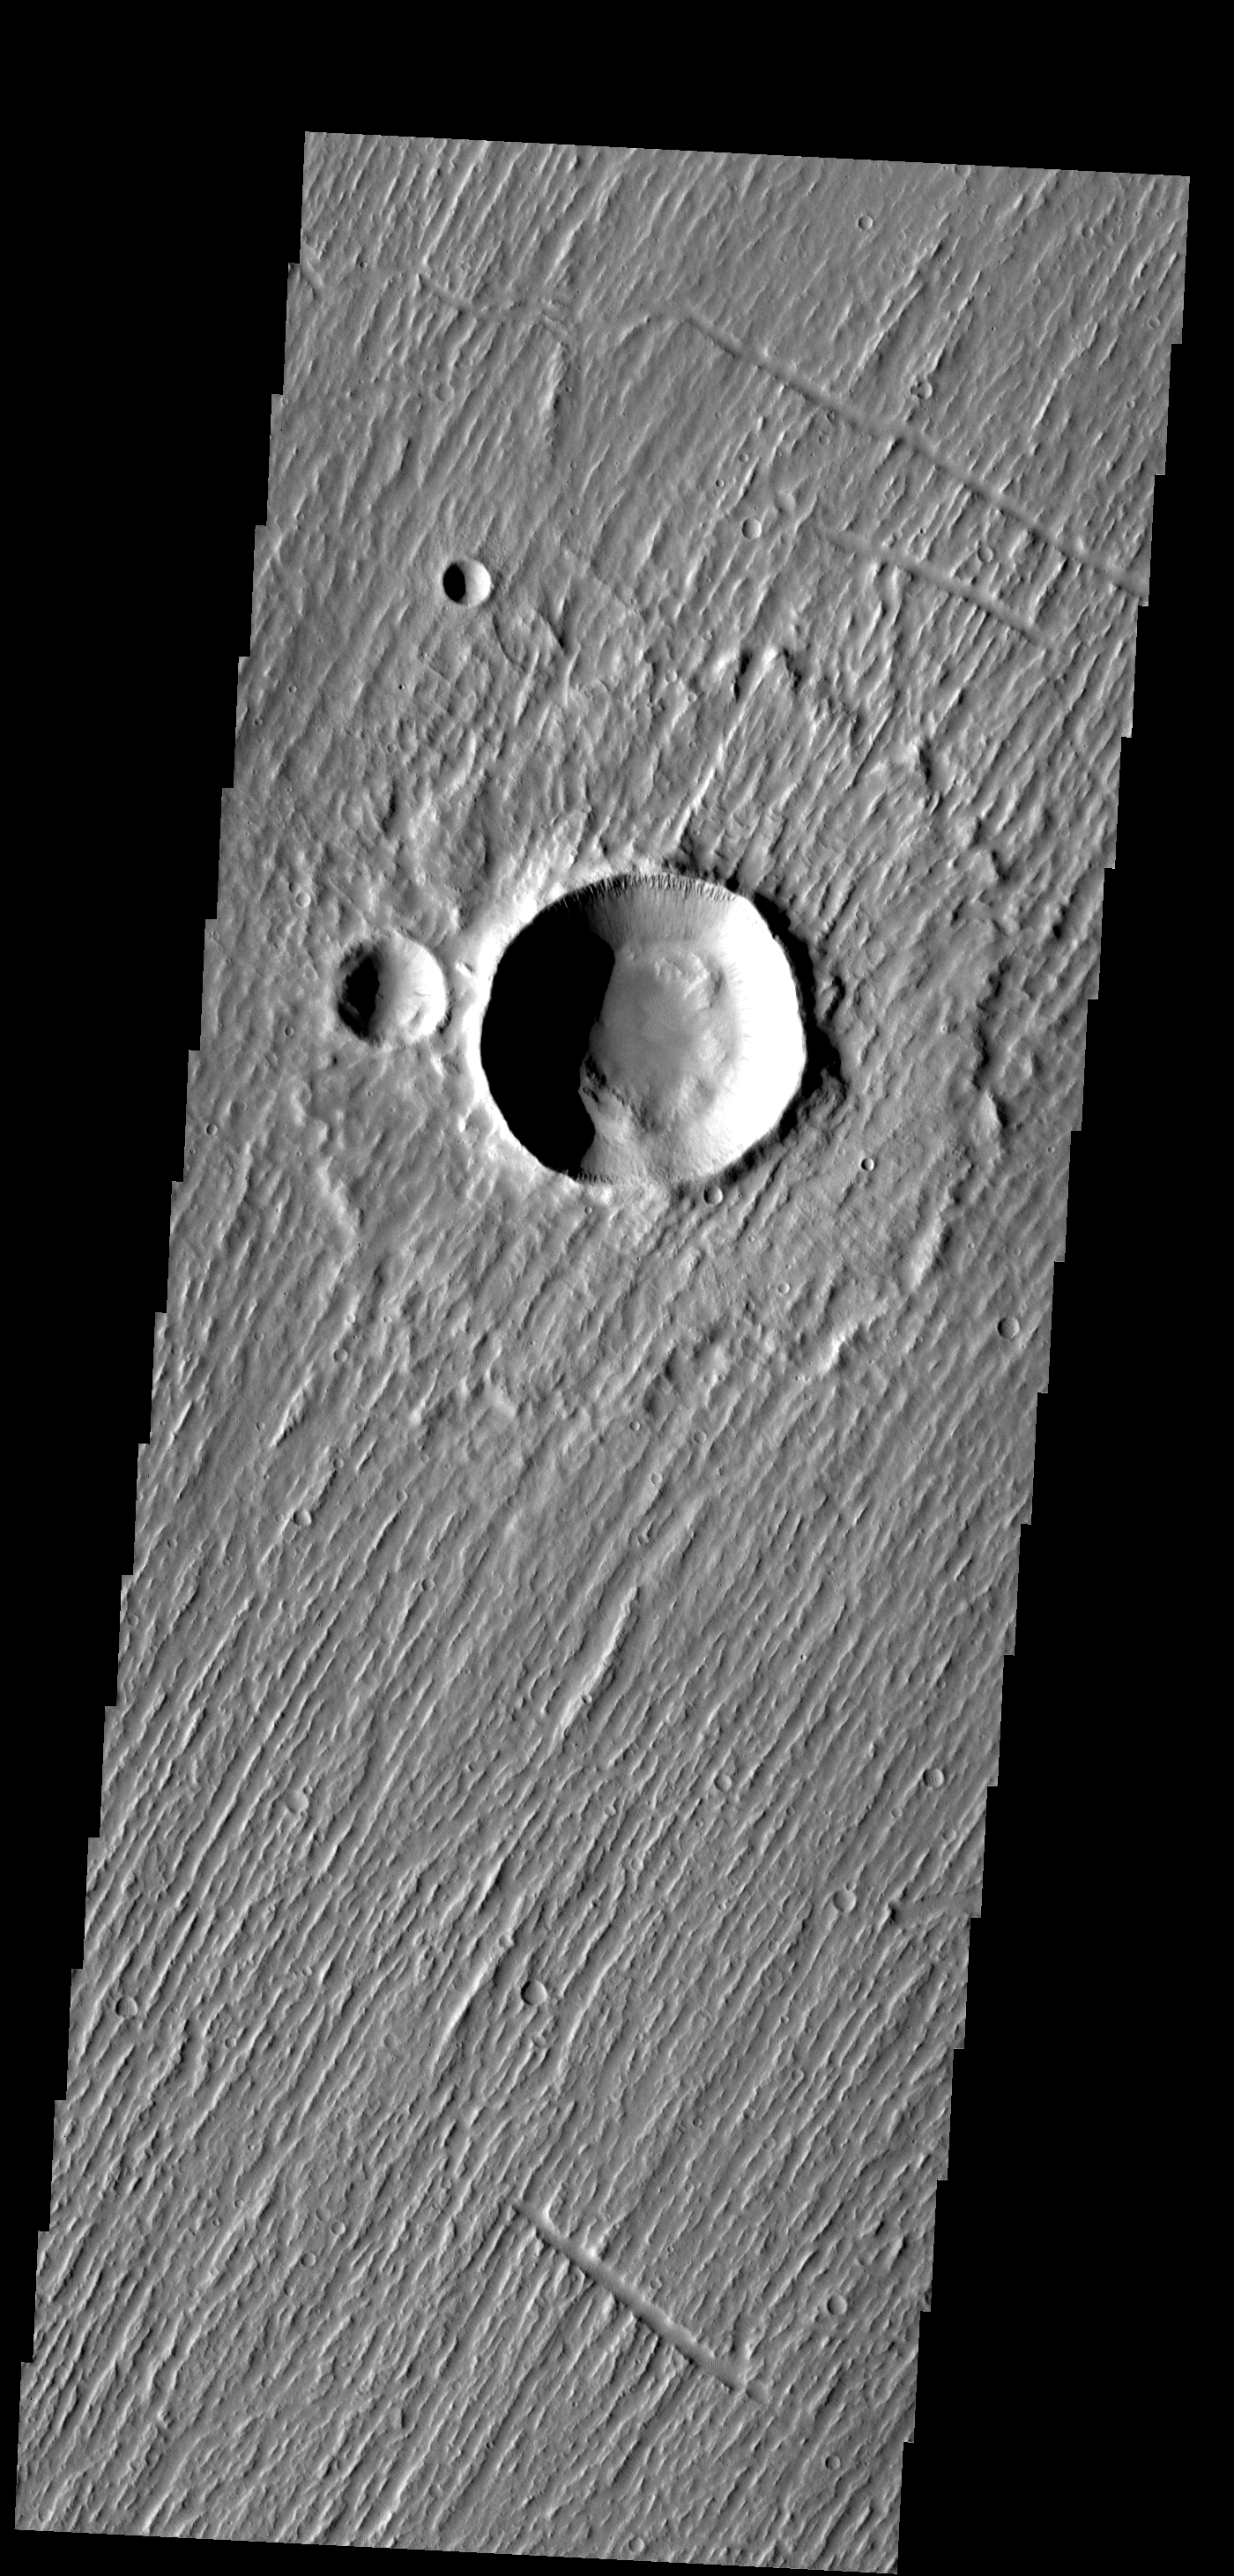

Linear Ridges

Linear ridges cover this entire image – except for the interior of the craters.

Image information: VIS instrument. Latitude 19.0N, Longitude 284.9E. 18 meter/pixel resolution.

Please see the THEMIS Data Citation Note for details on crediting THEMIS images.

Note: this THEMIS visual image has not been radiometrically nor geometrically calibrated for this preliminary release. An empirical correction has been performed to remove instrumental effects. A linear shift has been applied in the cross-track and down-track direction to approximate spacecraft and planetary motion. Fully calibrated and geometrically projected images will be released through the Planetary Data System in accordance with Project policies at a later time.

NASA’s Jet Propulsion Laboratory manages the 2001 Mars Odyssey mission for NASA’s Office of Space Science, Washington, D.C. The Thermal Emission Imaging System (THEMIS) was developed by Arizona State University, Tempe, in collaboration with Raytheon Santa Barbara Remote Sensing. The THEMIS investigation is led by Dr. Philip Christensen at Arizona State University. Lockheed Martin Astronautics, Denver, is the prime contractor for the Odyssey project, and developed and built the orbiter. Mission operations are conducted jointly from Lockheed Martin and from JPL, a division of the California Institute of Technology in Pasadena.

Credit: NASA/JPL/ASU